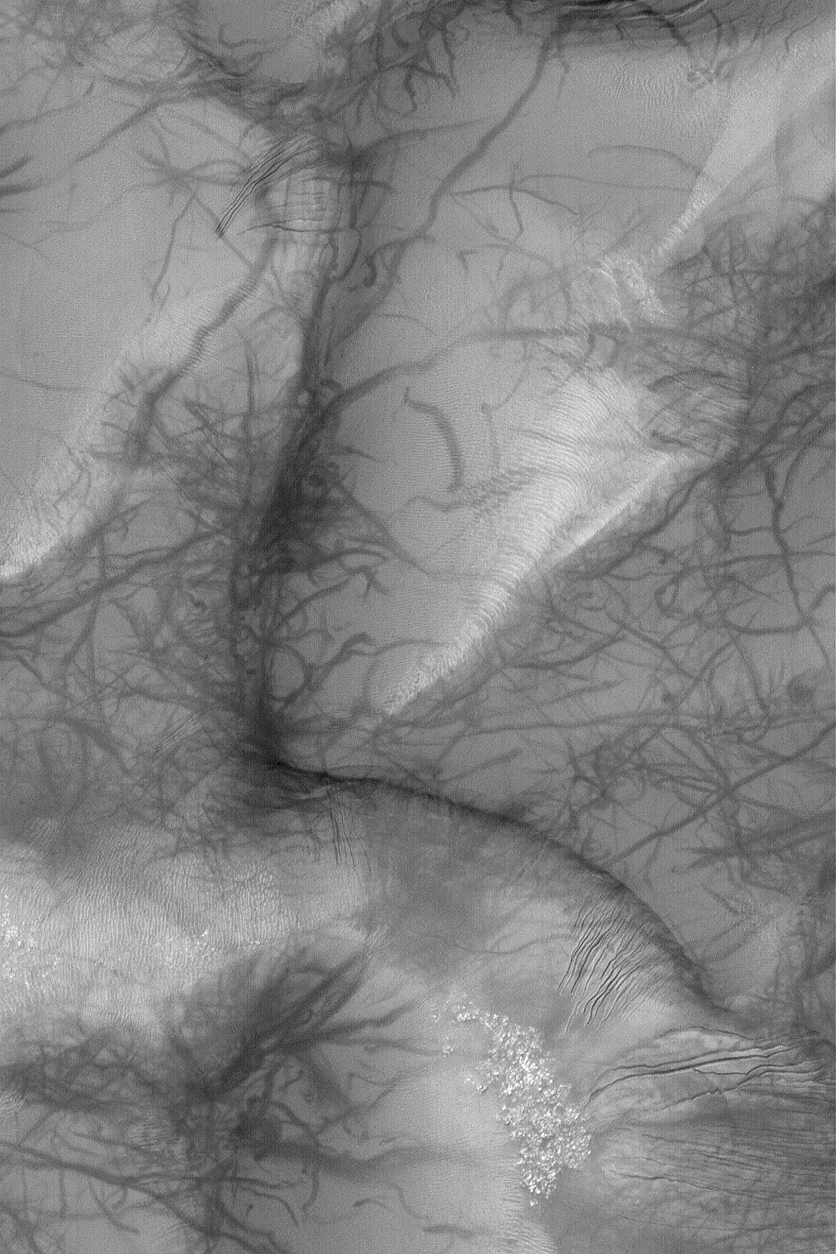

Russell Dunes

26 March 2004
Dark streaks made by dozens of spring and summer dust devils created a form of martian graffiti on the sand dunes of Russell Crater near 54.5°S, 347.4°W. Gullies have developed on some of the dune slopes, as well. This Mars Global Surveyor (MGS) Mars Orbiter Camera (MOC) image covers an area about 3 km (1.9 mi) across. Sunlight illuminates the scene from the upper left.

Credit: NASA/JPL/Malin Space Science Systems